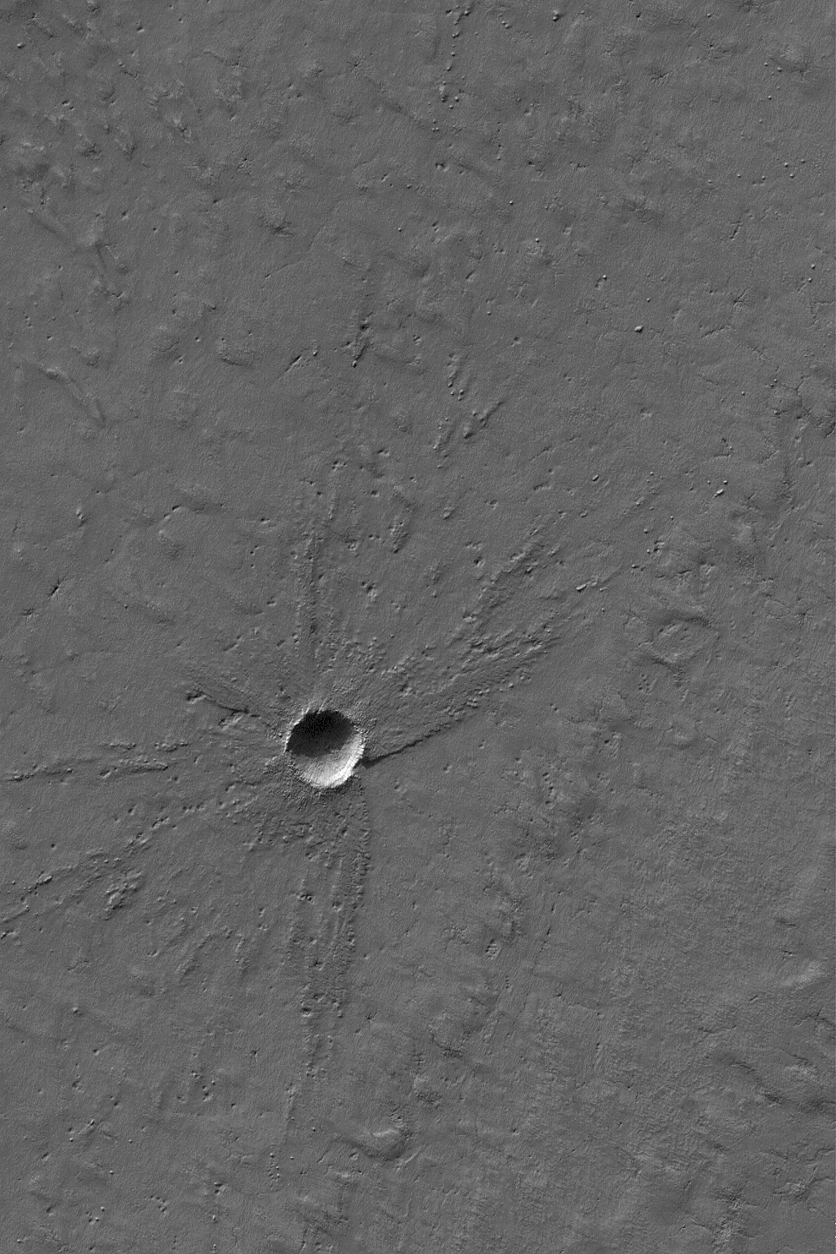

South Polar Crater

14 August 2004
This Mars Global Surveyor (MGS) Mars Orbiter Camera (MOC) picture shows a small, 280-meter (~919 feet)-diameter meteor impact crater in south polar layered terrain. The ejecta from the crater today stands somewhat higher than the surrounding terrain, suggesting that, at the time the impact occurred, the surface was several meters higher than it is today. A layer of material, several meters thick, has been stripped away since the time the crater formed. The image is located near 86.3°S, 113.0°W, and covers an area about 3 km (1.9 mi) across. The scene is illuminated by sunlight from the upper left.

Credit: NASA/JPL/Malin Space Science Systems